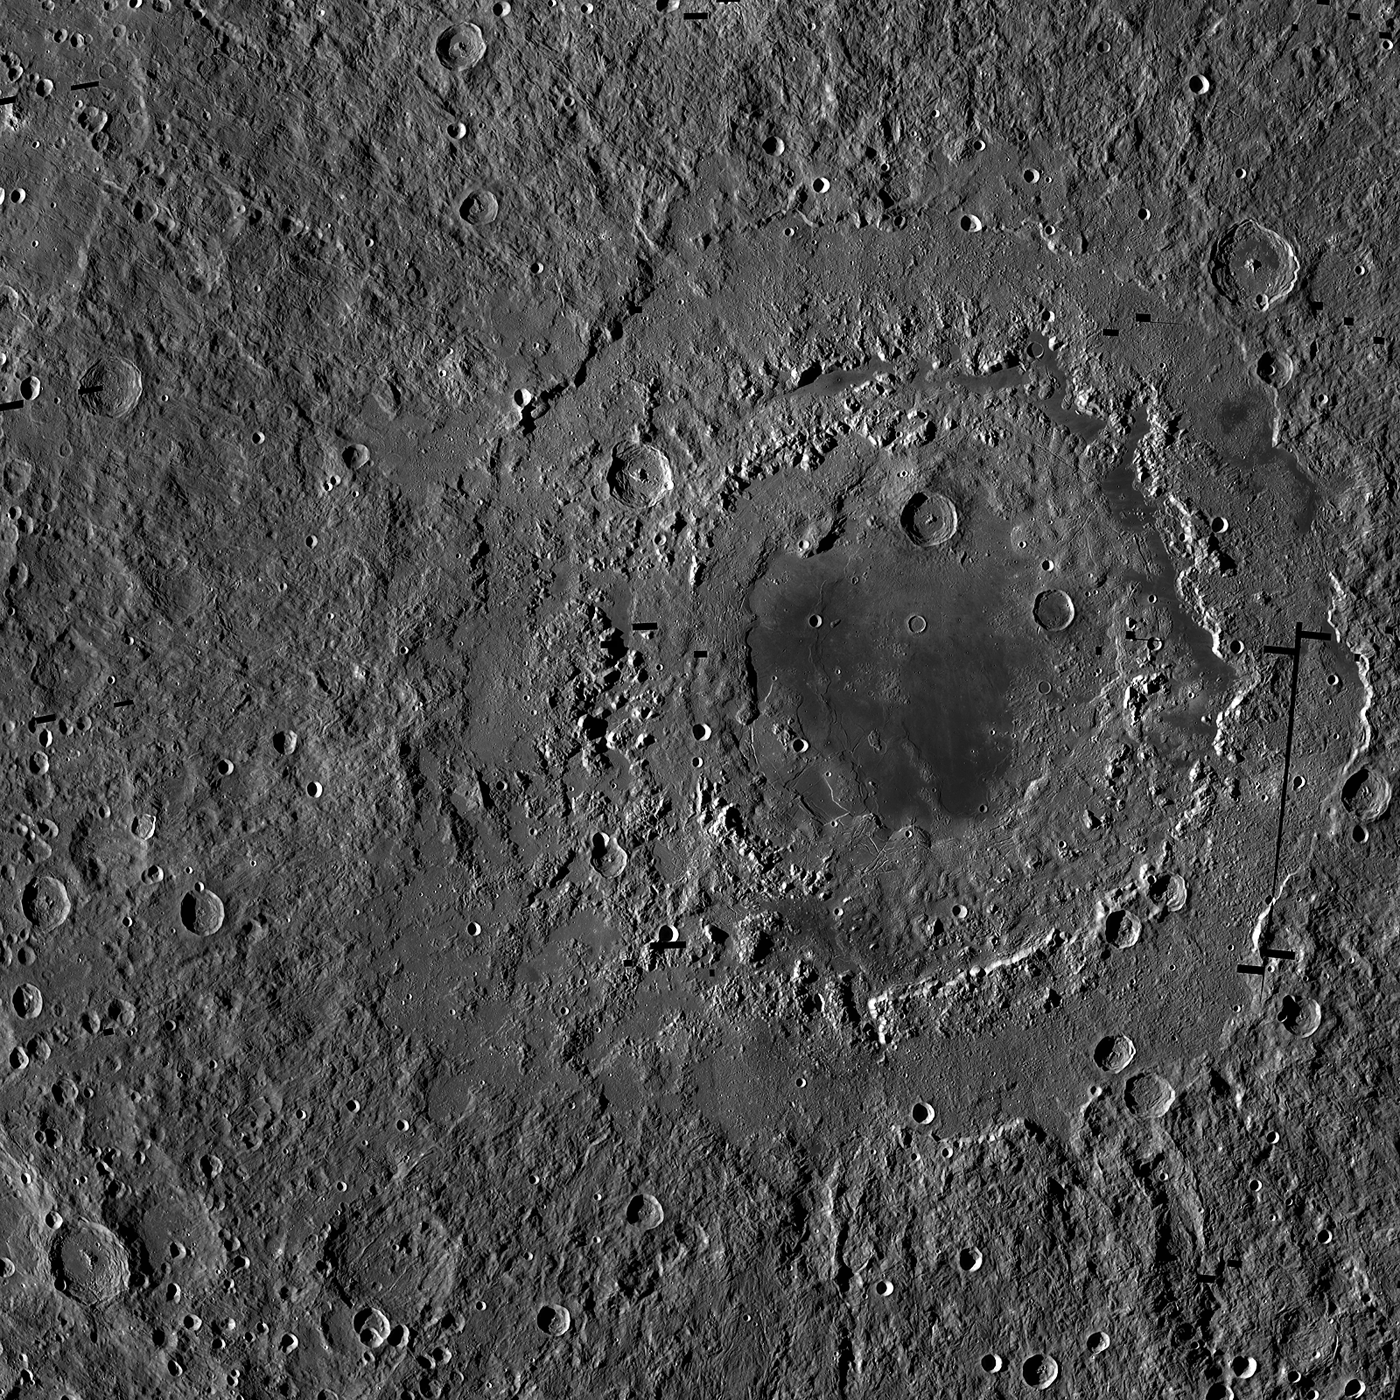

Orientale Basin

The Orientale basin is the youngest of the large lunar basins. The distinct outer ring is about 950 kilometers (590 miles) from east-to-west, the full width of the LROC WAC mosaic is 1350 (839 miles) kilometers.

NASA’s Goddard Space Flight Center built and manages the mission for the Exploration Systems Mission Directorate at NASA Headquarters in Washington. The Lunar Reconnaissance Orbiter Camera was designed to acquire data for landing site certification and to conduct polar illumination studies and global mapping. Operated by Arizona State University, LROC consists of a pair of narrow-angle cameras (NAC) and a single wide-angle camera (WAC). The mission is expected to return over 70 terabytes of image data.

Credit: NASA/GSFC/Arizona State University